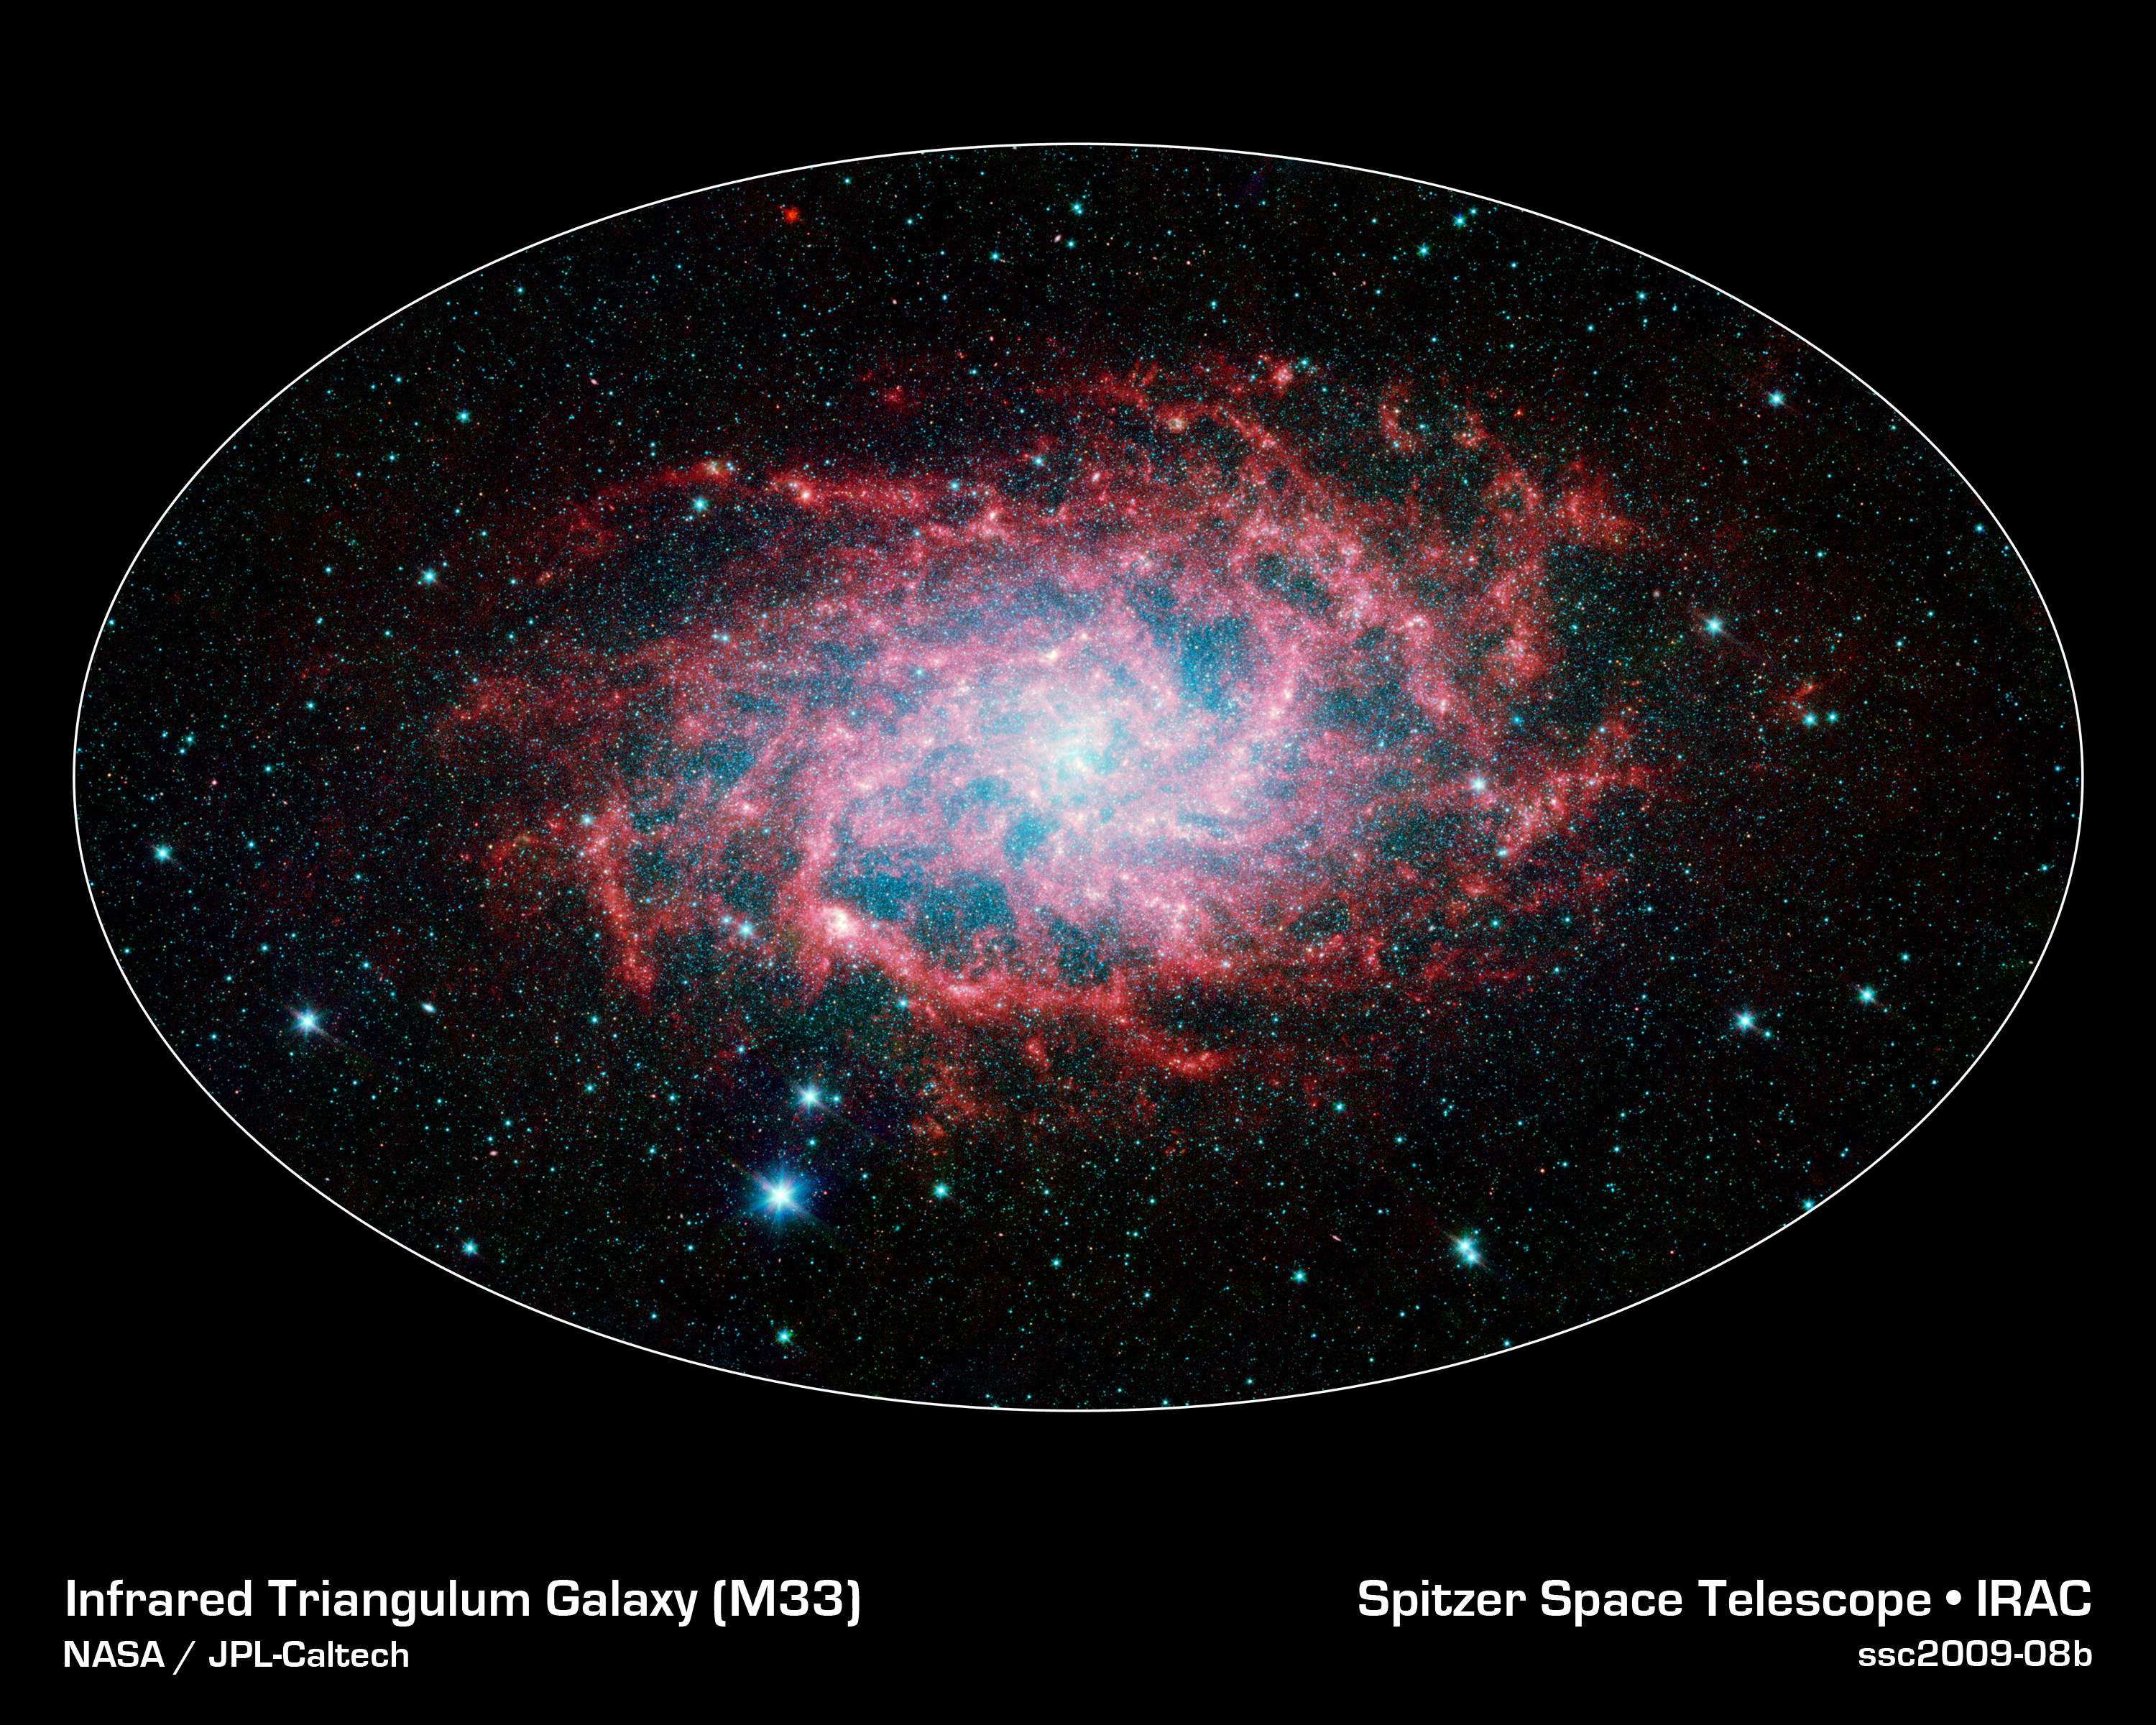

M33: A Close Neighbor Reveals its True Size and Splendor

One of our closest galactic neighbors shows its awesome beauty in this new image from NASA's Spitzer Space Telescope. M33, also known as the Triangulum Galaxy, is a member of what's known as our Local Group of galaxies. Along with our own Milky Way, this group travels together in the universe, as they are gravitationally bound. In fact, M33 is one of the few galaxies that is moving toward the Milky Way despite the fact that space itself is expanding, causing most galaxies in the universe to grow farther and farther apart.

When viewed with Spitzer's infrared eyes, this elegant spiral galaxy sparkles with color and detail. Stars appear as glistening blue gems (many of which are actually foreground stars in our own galaxy), while dust in the spiral disk of the galaxy glows pink and red. But not only is this new image beautiful, it also shows M33 to be surprising large - bigger than its visible-light appearance would suggest. With its ability to detect cold, dark dust, Spitzer can see emission from cooler material well beyond the visible range of M33's disk. Exactly how this cold material moved outward from the galaxy is still a mystery, but winds from giant stars or supernovas may be responsible.

M33 is located about 2.9 million light-years away in the constellation Triangulum. This composite image was taken by Spitzer's infrared array camera. The color blue indicates infrared light of 3.6 microns, green shows 4.5-micron light, and red 8.0 microns.

Credit: NASA / JPL-Caltech